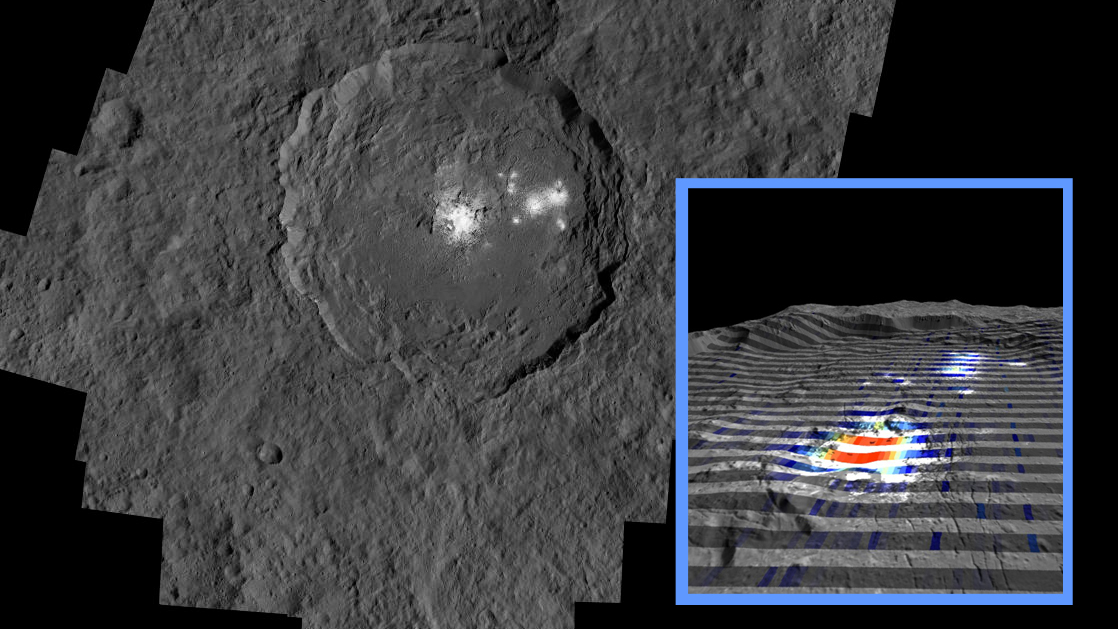

Occator Crater and Carbonates

The center of Ceres’ mysterious Occator Crater is the brightest area on the dwarf planet. The inset perspective view is overlaid with data concerning the composition of this feature: Red signifies a high abundance of carbonates, while gray indicates a low carbonate abundance.

Dawn’s visible and infrared mapping spectrometer (VIR) was used to examine the composition of the bright material in the center of Occator. Using VIR data, researchers found that the dominant constituent of this bright area is sodium carbonate, a kind of salt found on Earth in hydrothermal environments. Scientists determined that Occator represents the highest concentration of carbonate minerals ever seen outside Earth.

Dawn’s mission is managed by JPL for NASA’s Science Mission Directorate in Washington. Dawn is a project of the directorate’s Discovery Program, managed by NASA’s Marshall Space Flight Center in Huntsville, Alabama. UCLA is responsible for overall Dawn mission science. Orbital ATK, Inc., in Dulles, Virginia, designed and built the spacecraft. The German Aerospace Center, the Max Planck Institute for Solar System Research, the Italian Space Agency and the Italian National Astrophysical Institute are international partners on the mission team.

Credit: NASA/JPL-Caltech/UCLA/MPS/DLR/IDA/IAPS/INAF